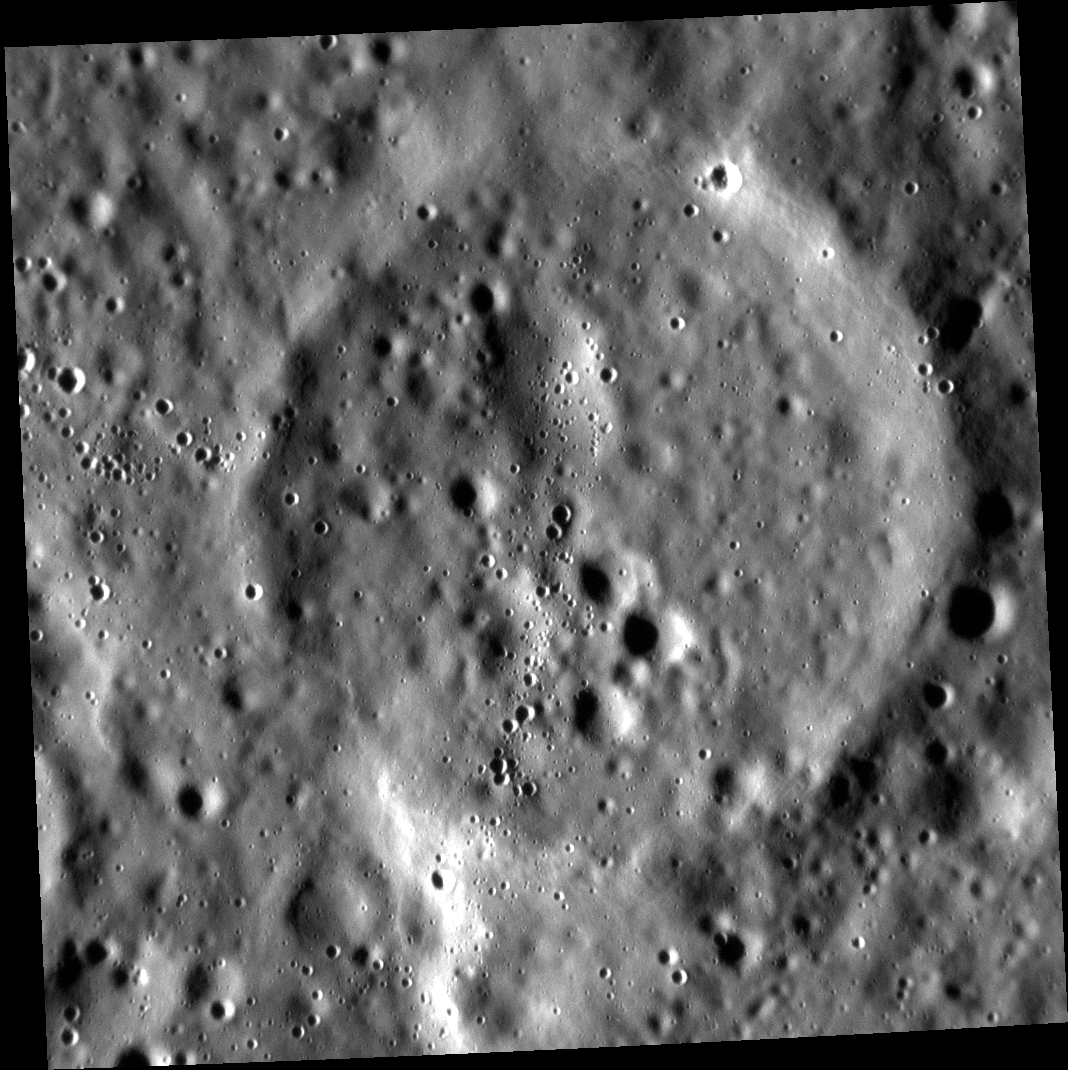

Disappearing Act

This small ghost crater lies in Mercury’s northern volcanic plains. At some point after its formation, lava completely filled this crater. Only the hint of a rim has been left behind as proof that this crater exists.

This image was acquired as part of the MDIS low-altitude imaging campaign. During MESSENGER’s second extended mission, the spacecraft makes a progressively closer approach to Mercury’s surface than at any previous point in the mission, enabling the acquisition of high-spatial-resolution data. For spacecraft altitudes below 350 kilometers, NAC images are acquired with pixel scales ranging from 20 meters to as little as 2 meters.

Date acquired: January 23, 2015
Image Mission Elapsed Time (MET): 64352274
Image ID: 7849552
Instrument: Narrow Angle Camera (NAC) of the Mercury Dual Imaging System (MDIS)
Center Latitude: 16.85°
Center Longitude: 79.73° E
Resolution: 11 meters/pixel
Scale: The ghost crater is approximately 8 km (5 mi.) in diameter.
Incidence Angle: 79.6°
Emission Angle: 0.1°
Phase Angle: 79.7°

The MESSENGER spacecraft is the first ever to orbit the planet Mercury, and the spacecraft’s seven scientific instruments and radio science investigation are unraveling the history and evolution of the Solar System’s innermost planet. During the first two years of orbital operations, MESSENGER acquired over 150,000 images and extensive other data sets. MESSENGER is capable of continuing orbital operations until early 2015.

For information regarding the use of images, see the MESSENGER image use policy.

Credit: NASA/Johns Hopkins University Applied Physics Laboratory/Carnegie Institution of Washington